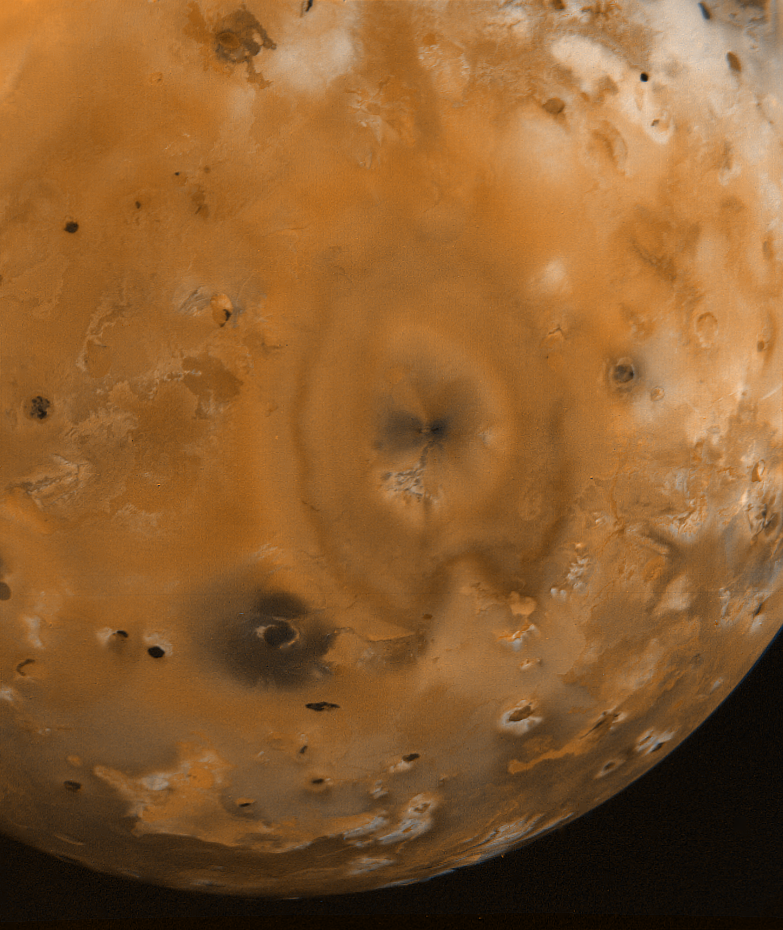

Io Surface Deposits and Volcanic Craters

This picture of Io, the innermost Galilean satellite, was taken by Voyager 1 on the morning of March 5, 1979 at a range of 377,000 kilometers (226,200 miles). The smallest features visible are about 10 kilometers (6 miles) across. The reddish, white and black areas are probably surface deposits, possibly consisting of mixtures of salts, sulfur and sublimate deposits of possible volcanic origin. Many of the black spots in these pictures are associated with craters of possible volcanic origin. The lack of impact craters on Io suggests that the surface is relatively young compared to the other Galilean satellites and some of the terrestrial planets such as Mercury and the Moon. JPL manages and controls the Voyager Project for NASA’s Office of Space Science.

Credit: NASA/JPL